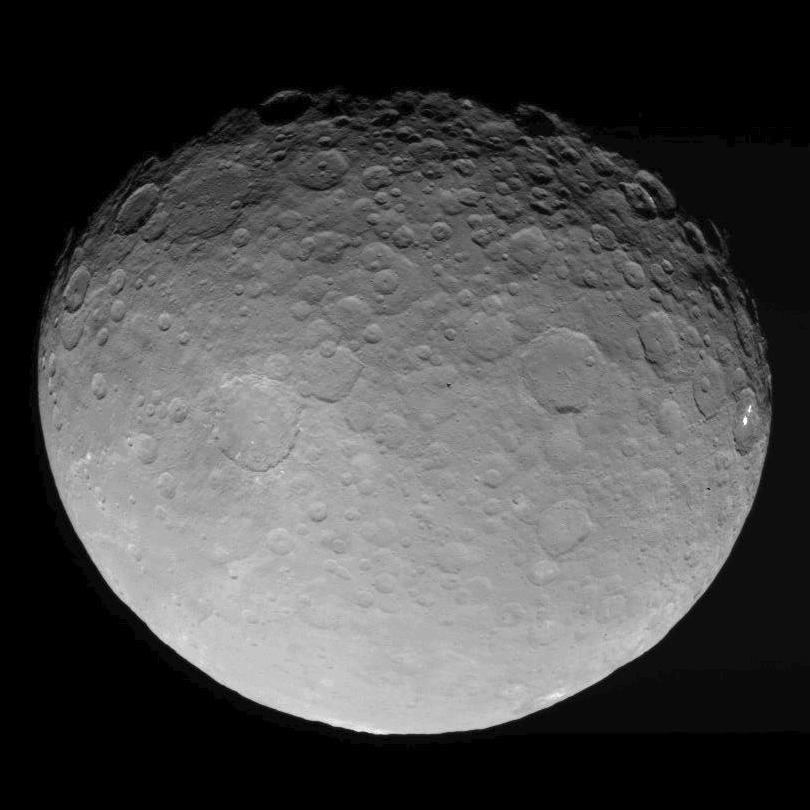

Dawn RC3 Image 10

This image of Ceres is part of a sequence taken by NASA’s Dawn spacecraft on May 4, 2015, from a distance of 8,400 miles (13,600 kilometers).

Dawn’s mission is managed by JPL for NASA’s Science Mission Directorate in Washington. Dawn is a project of the directorate’s Discovery Program, managed by NASA’s Marshall Space Flight Center in Huntsville, Alabama. UCLA is responsible for overall Dawn mission science. Orbital ATK, Inc., in Dulles, Virginia, designed and built the spacecraft. The German Aerospace Center, the Max Planck Institute for Solar System Research, the Italian Space Agency and the Italian National Astrophysical Institute are international partners on the mission team.

Credit: NASA/JPL-Caltech/UCLA/MPS/DLR/IDA